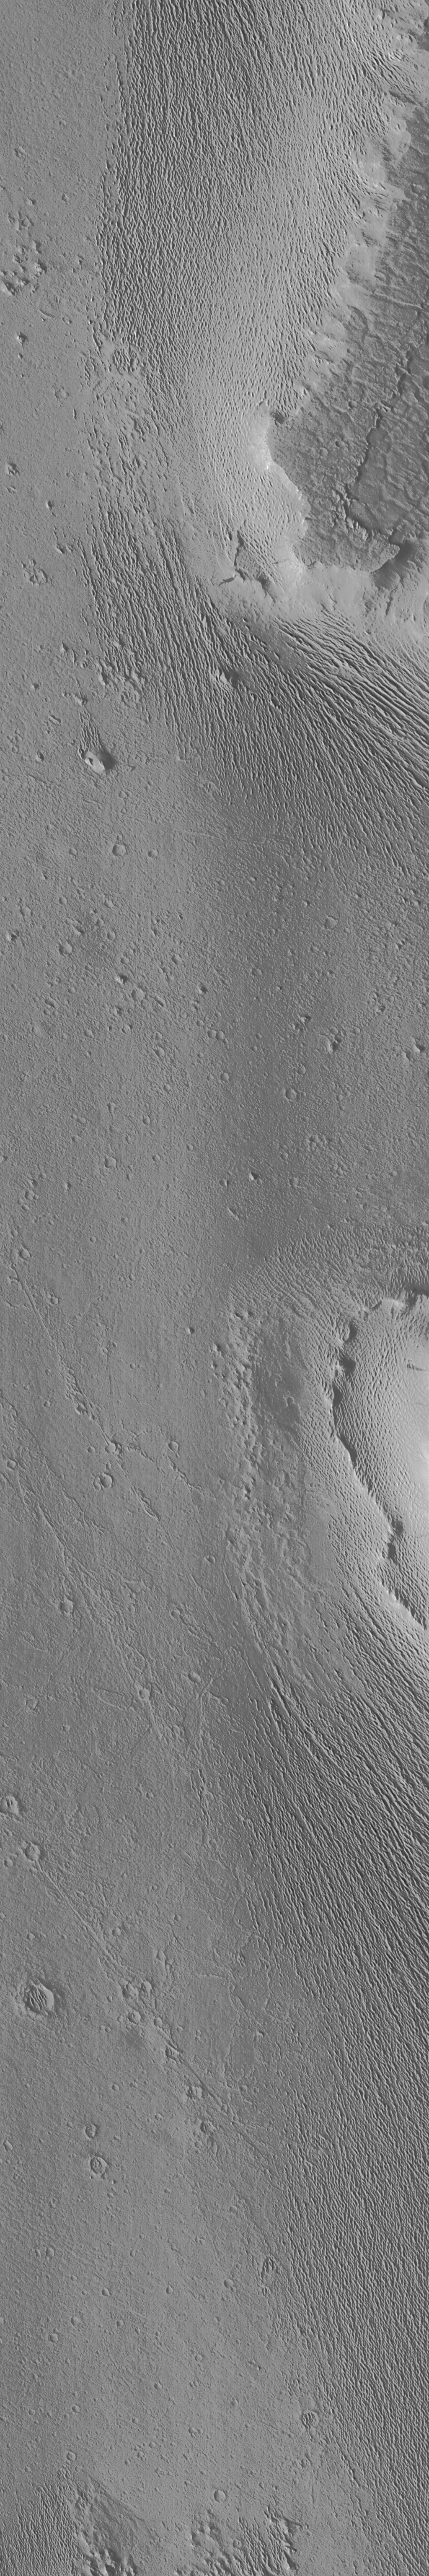

Medusae Fossae Formation – High Resolution Image

An exotic terrain of wind-eroded ridges and residual smooth surfaces are seen in one of the highest resolution images ever taken of Mars from orbit. The Medusae Fossae formation is believed to be formed of the fragmental ejecta of huge explosive volcanic eruptions. When subjected to intense wind-blasting over hundreds of millions of years, this material erodes easily once the uppermost tougher crust is breached. The crust, or cap rock, can be seen in the upper right part of the picture. The finely-spaced ridges are similar to features on Earth called yardangs, which are formed by intense winds plucking individual grains from, and by wind-driven sand blasting particles off, sedimentary deposits.

The image was taken on October 30, 1997 at 11:05 AM PST, shortly after the Mars Global Surveyor spacecraft’s 31st closest approach to Mars. The image covers an area 3.6 X 21.5 km (2.2 X 13.4 miles) at 3.6 m (12 feet) per picture element–craters only 11 m (36 feet, about the size of a swimming pool) across can be seen. The best Viking view of the area (VO 1 387S34) has a resolution of 240 m/pixel, or 67 times lower resolution than the MOC frame.

Malin Space Science Systems (MSSS) and the California Institute of Technology built the MOC using spare hardware from the Mars Observer mission. MSSS operates the camera from its facilities in San Diego, CA. The Jet Propulsion Laboratory’s Mars Surveyor Operations Project operates the Mars Global Surveyor spacecraft with its industrial partner, Lockheed Martin Astronautics, from facilities in Pasadena, CA and Denver, CO.

Credit: NASA/JPL/Malin Space Science Systems